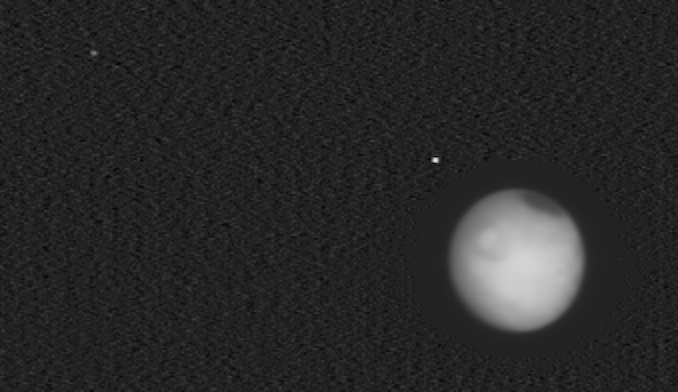

Europa Clipper Captures Mars, Phobos, and Deimos

Figure A

NASA’s Europa Clipper captured this infrared image of the heat radiation from Mars and its moons Phobos (closest to Mars) and Deimos (seen in upper left corner) on Feb. 28, 2025, as the spacecraft approached the Red Planet while en route to the Jupiter system to investigate the icy moon Europa. The mission flew by Mars the next day, using the planet’s gravity to help shape the spacecraft’s trajectory.

When the image was taken by the mission’s Europa Thermal Emission Imaging System (E-THEMIS), the spacecraft was about 560,000 miles (900,000 kilometers) from the Red Planet. The image is composed of 200 individual frames, part of a continuous scan of 1,100 frames taken roughly a second apart over a period of 20 minutes. Scientists are using the tiny, point-like images of the moons to check the camera’s focus.

The image was captured using the middle of E-THEMIS’s three long-wave infrared wavelength bands, which extend from about 14 to 28 micrometers. (A previously released E-THEMIS image of Mars used the shortest of the instrument’s wavelength bands, extending from 7 to 14 micrometers and showing Mars in higher contrast.)

The dark oval near the top of Mars is the planet’s cold northern polar cap and is about minus 190 degrees Fahrenheit (minus 125 degrees Celsius). The circular feature seen on Mars is the region around Elysium Mons.

The faint halo seen around the planet is due to the processing of the image. The two moons are about 250 times fainter than Mars, so scientists brightened the image (except for a region circling the planet) to make the moons more visible. The brightening also makes image noise more visible; the area surrounding Mars within the halo appears comparatively dark because it wasn’t brightened.

Figure A is an annotated version of the image with the moons labeled.

Europa Clipper launched from NASA’s Kennedy Space Center in Florida on Oct. 14, 2024, and will arrive at the Jupiter system in 2030 to conduct about 50 flybys of Europa. The mission’s main science goal is to determine whether there are places below Europa’s surface that could support life. The mission’s three main science objectives are to determine the thickness of the moon’s icy shell and its surface interactions with the ocean below, to investigate its composition, and to characterize its geology. The mission’s detailed exploration of Europa will help scientists better understand the astrobiological potential for habitable worlds beyond our planet.

Credit: NASA/JPL-Caltech/ASU/SwRI